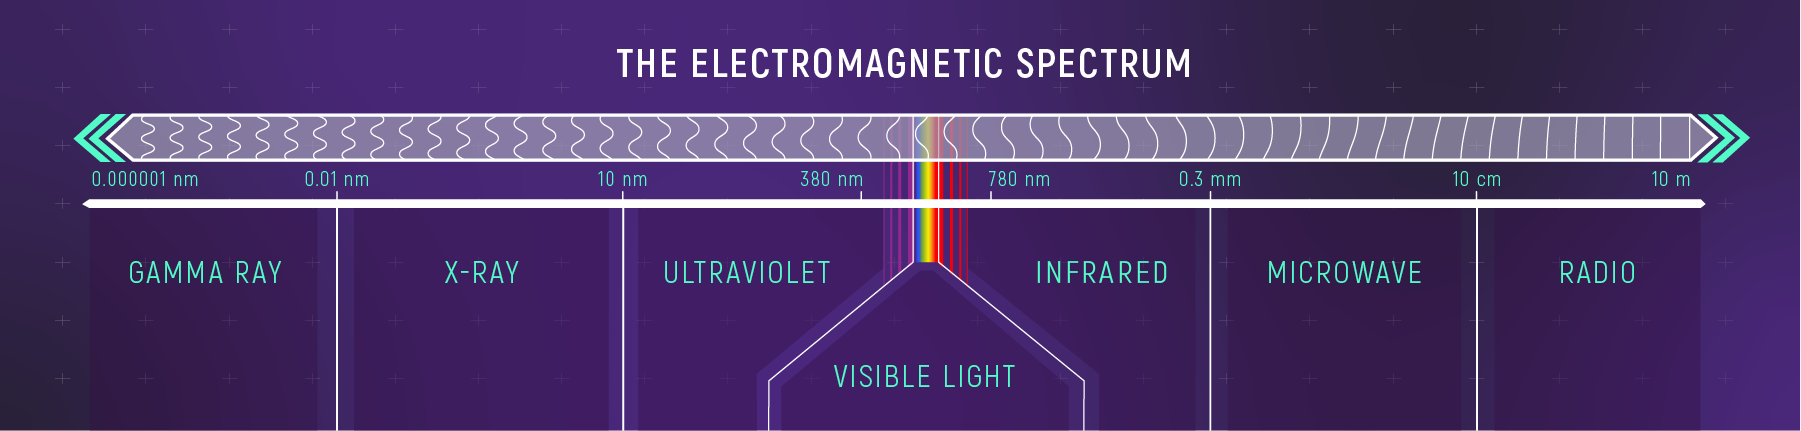

The Electromagnetic Spectrum

Gamma rays, X-rays, ultraviolet light, visible light (the visible rainbow), infrared light, microwaves, and radio waves are all forms of light (also called electromagnetic radiation). Together, they make up the electromagnetic spectrum. Each band of light has a different range of wavelengths: Gamma rays are the shortest and radio waves are the longest.

Credit: Illustration: NASA, ESA, CSA, Leah Hustak (STScI)